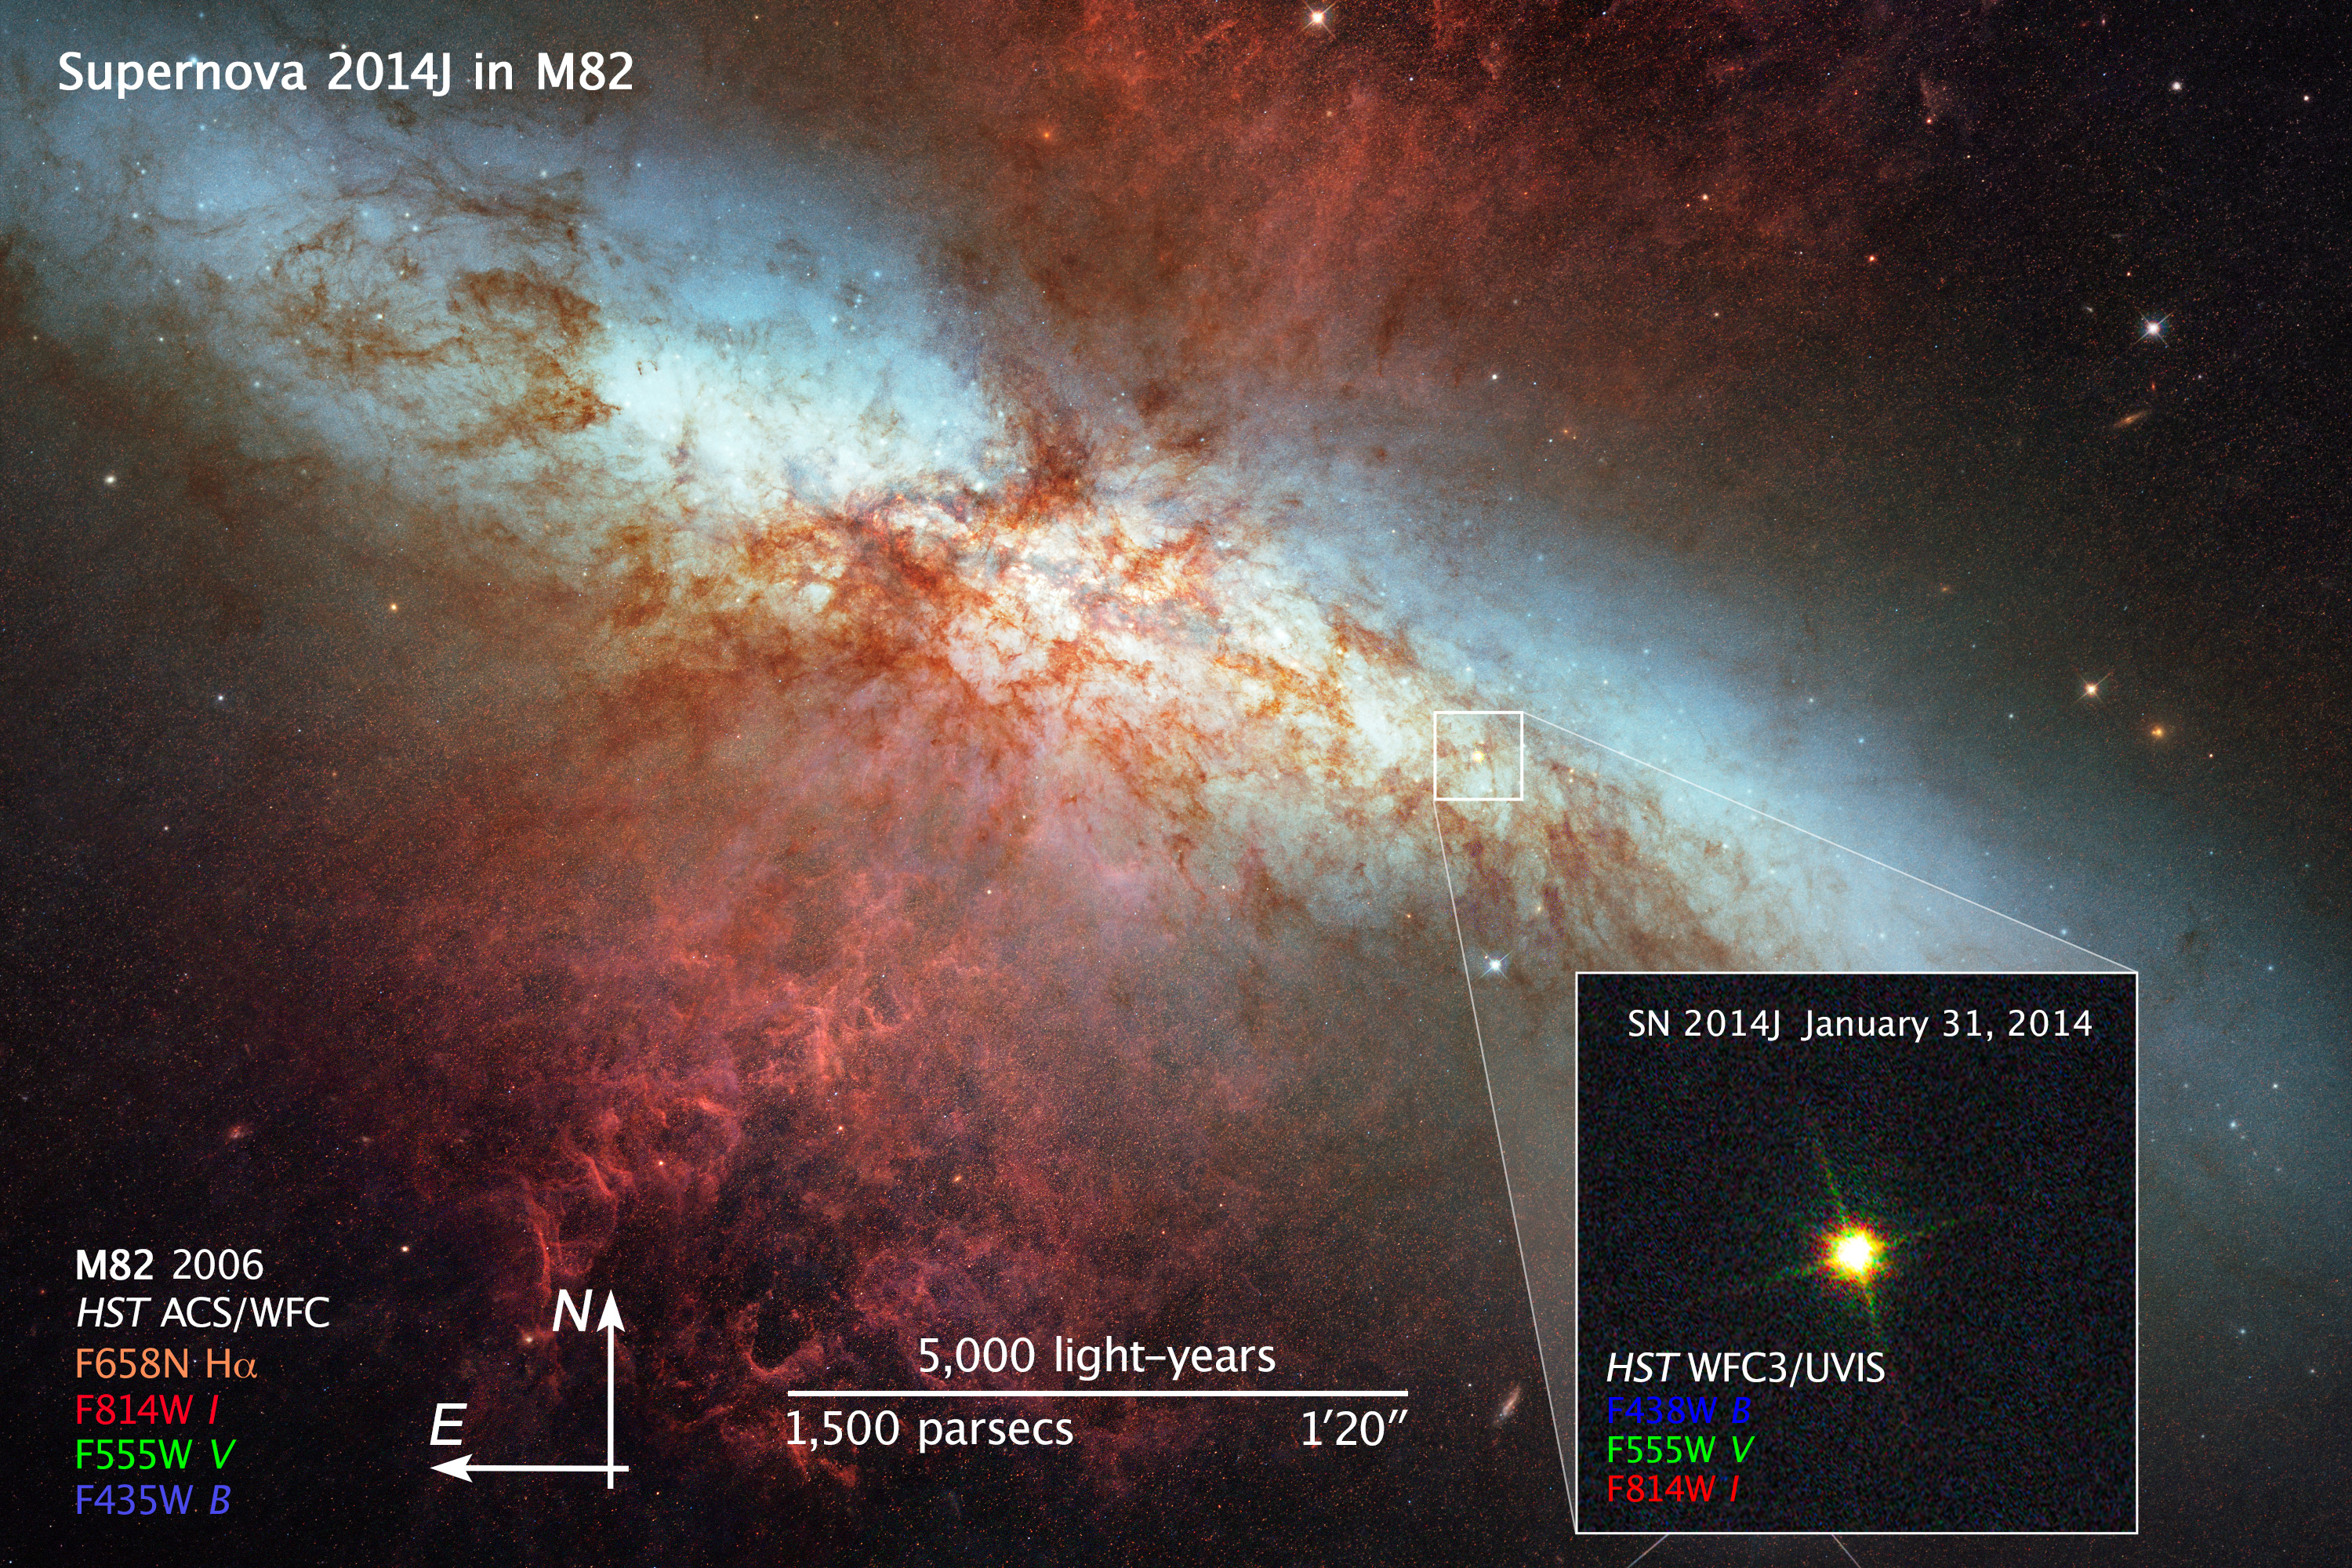

Compass and Scale Image of Main Image

Object Name: SN 2014J and M82, NGC 3034
Object Description: Starburst Galaxy and Supernova
Instrument: HST/ACS/WFC (galaxy), HST/WFC3/UVIS (supernova)
Filters: Galaxy M82: F435W (B), F555W (V), F658N (H-alpha), and F814W (I) Inset supernova image: F438W (B), F555W (V), and F814W (I)
Exposure Time: 13.7 hours (galaxy), January 31, 2014, Exposure Time: 1.5 seconds (supernova)

This composite image includes exposures acquired by the WFC3 and ACS instruments on the Hubble Space Telescope. Several filters were used to sample broad wavelength ranges. The color results from assigning different hues (colors) to each monochromatic (grayscale) image associated with an individual filter. In this case, the assigned colors are: Galaxy M82: Blue: F435W (B) Green: F555W (V) Orange: F658N (H-alpha) Red: F814W (I) Inset supernova image: Blue: F438W (B) Green: F555W (V) Red: F814W (I)

Credit: NASA, ESA, and Z. Levay (STScI)